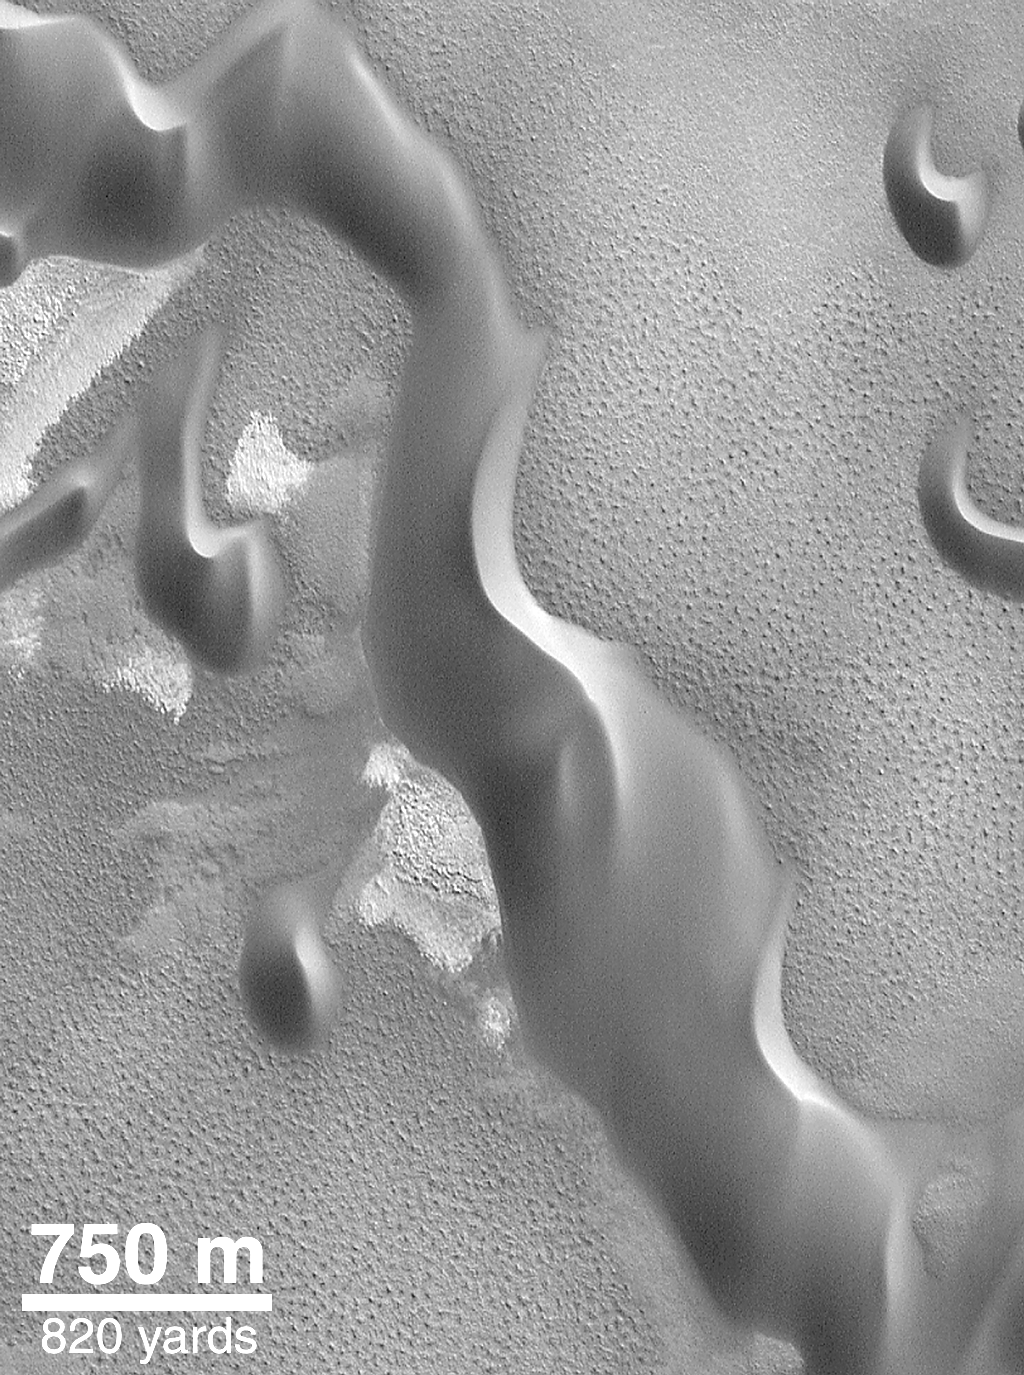

North Polar Sand Dunes

Dunes composed of low albedo (dark) sand grains encircle the north polar cap of Mars. This view was taken during the northern summer in May 1999.

Credit: NASA/JPL/MSSS